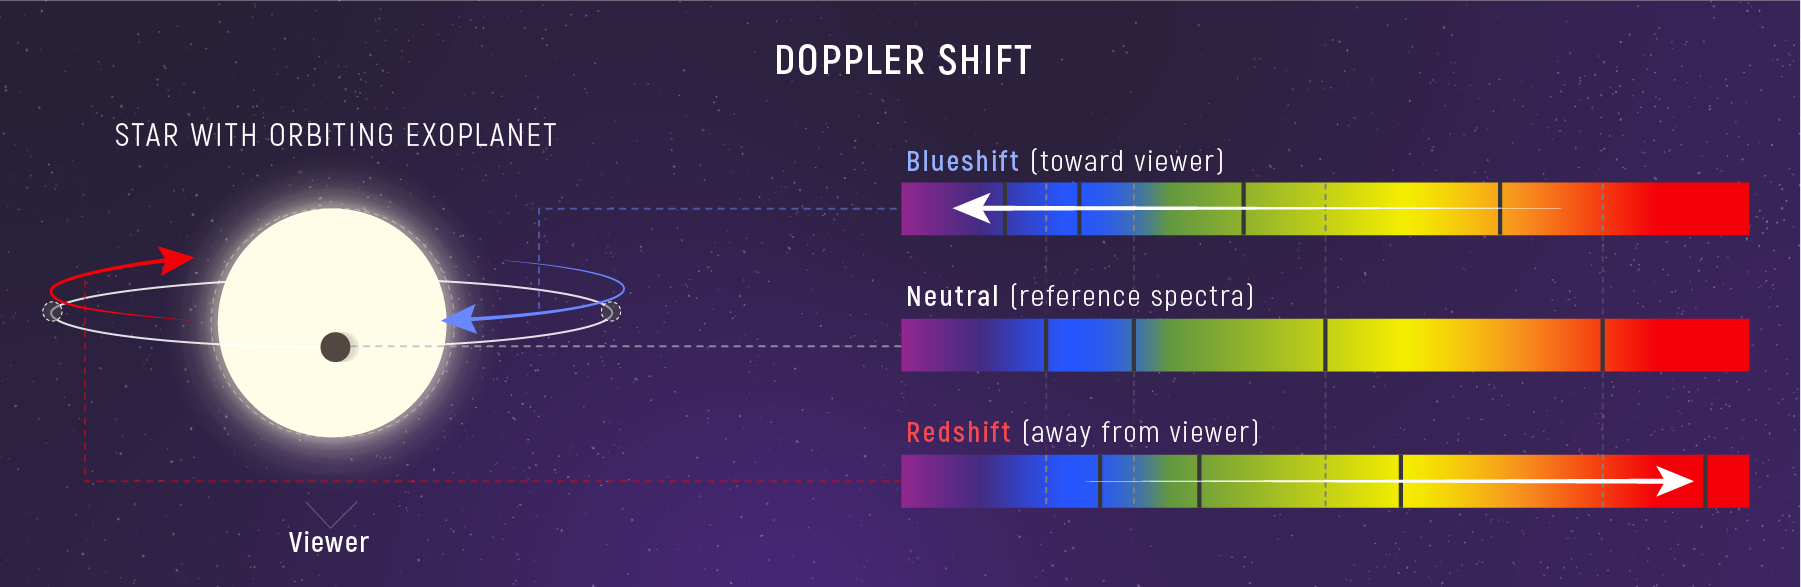

Doppler Shift of a Star’s Spectrum

As a planet orbits a star, the star wobbles. This causes a change in the appearance of the star’s spectrum called Doppler shift. While the star is moving toward us, its spectrum is blueshifted (top spectrum): All of the wavelengths look compressed and absorption lines appear at shorter (bluer) wavelengths than when the star is not moving toward or away from us (middle spectrum). While the star is moving away from us, the light is redshifted: All of the wavelengths look stretched out and the absorption lines appear at longer (redder) wavelengths (bottom spectrum). Because the change in wavelength is directly related to relative speed, astronomers can use Doppler shift to calculate exactly how fast an object is moving toward or away from us. Astronomers can also track the Doppler shift of a star over time to estimate the mass of the planet orbiting it.

Credit: Illustration: NASA, ESA, CSA, Leah Hustak (STScI)